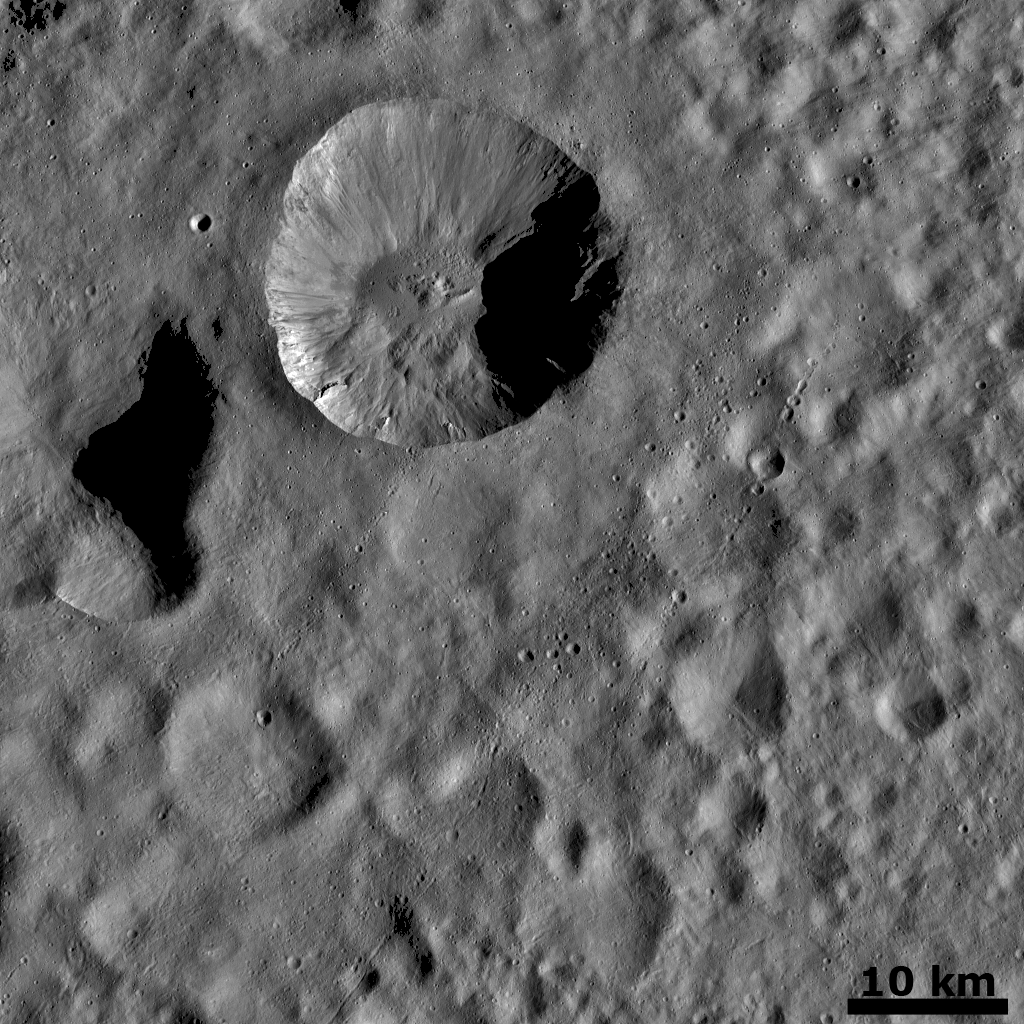

Ejecta from a Fresh Crater Covering Older Craters and Crater Chains

This Dawn FC (framing camera) image is dominated by an approximately 20km wide, young, fresh crater in the top of the image. Surrounding this crater is its ejecta blanket, which is a covering of small particles that were thrown out during the impact that formed the crater. The ejecta blanket is the cause of the smooth surface around the 20km crater in this image. This ejecta blanket buries many older, degraded craters and some can be seen poking through the blanket in the bottom and right of the image. Degraded craters are less clear or not visible directly next to the 20km crater. This suggests that the ejecta blanket is thicker, and consequently more deeply buries older craters, closer to the 20km crater. There are several distinctive chains of small craters running obliquely across the image on top of the ejecta blanket. They are not buried by the ejecta blanket so must be younger than it. These crater chains likely formed due to secondary impacts, when material thrown out of previous impacts re-impacted Vesta. Similarly, material ejected from the 20km crater has fallen back into the crater and created densely packed pits on its floor.

This image is in Vesta’s Floronia quadrangle and the center latitude and longitude of the image is 32.5°N, 1.2°E. NASA’s Dawn spacecraft obtained this image with its framing camera on October 24th 2011. This image was taken through the camera’s clear filter. The distance to the surface of Vesta is 662 km and the image has a resolution of about 62 meters per pixel. This image was acquired during the HAMO (High Altitude Mapping Orbit) phase of the mission.

The Dawn mission to Vesta and Ceres is managed by NASA’s Jet Propulsion Laboratory, a division of the California Institute of Technology in Pasadena, for NASA’s Science Mission Directorate, Washington D.C. UCLA is responsible for overall Dawn mission science. Dawn’s VIR was provided by ASI, the Italian Space Agency and is managed by INAF, Italy’s National Institute for Astrophysics, in collaboration with Selex Galileo, where it was built.

Credit: NASA/JPL-Caltech/UCLA/MPS/DLR/IDA